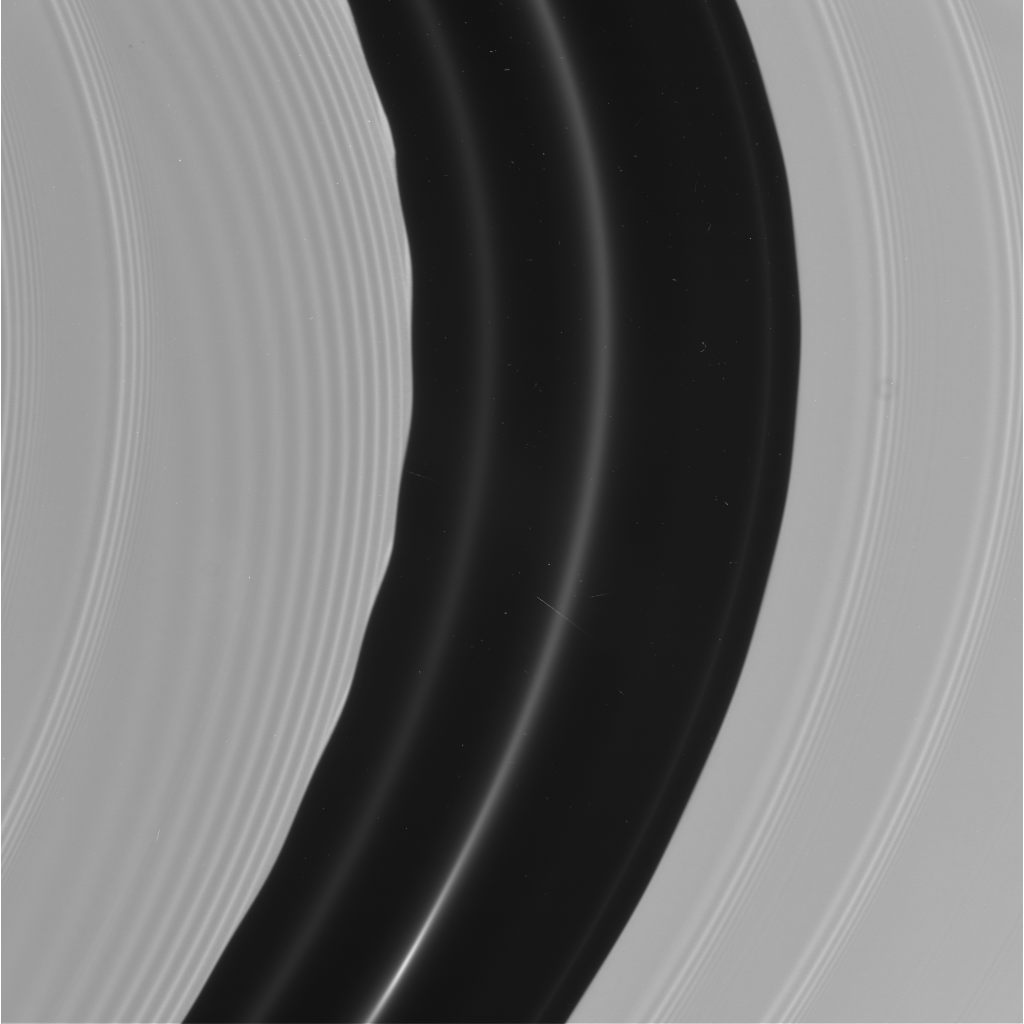

The Encke Gap as Never Seen Before

This image shows in superb detail the region in Saturn’s rings known as the Encke Gap. It was taken by the narrow angle camera on the Cassini spacecraft after successful entry into Saturn’s orbit. The view shows the sunlit side of the rings.

Credit: NASA/JPL/Space Science Institute